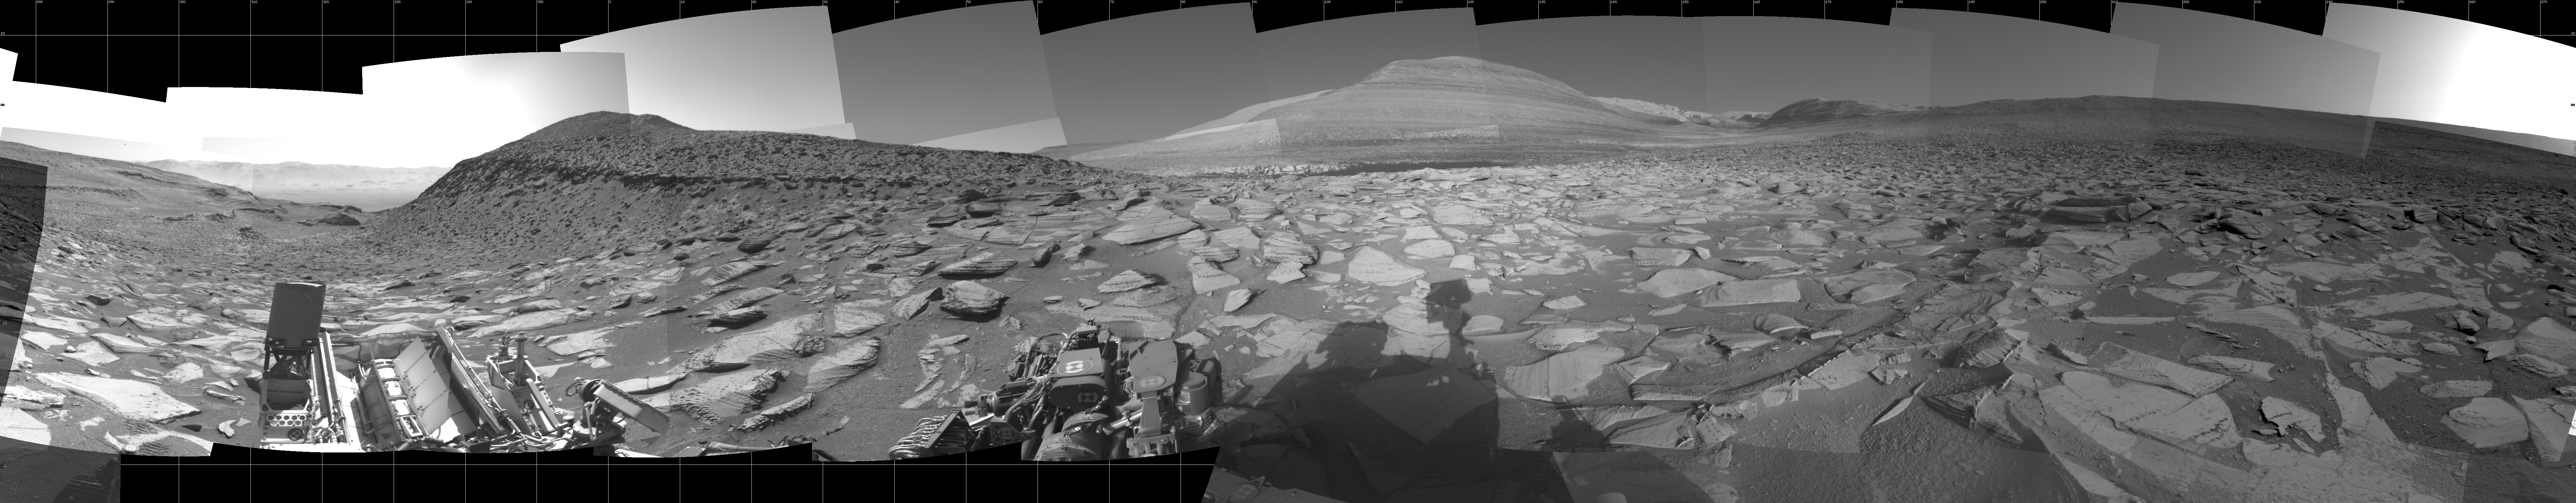

Curiosity Looks Over the Hill

NASA’s Curiosity Mars rover used its navigation cameras to capture this scene after making a detour around the toughest climb it has ever faced. After the rover struggled to crest a 23-degree slope covered with slippery sand and wheel-sized rocks, the mission decided to drive about 492 feet (150 meters) to a location where the slope was below 15 degrees, and there were fewer rocks and less sand.

This mosaic shows the view ahead as the rover began to ascend the area that was less challenging.

Figure A shows a map with Curiosity’s route; the red dot is where the rover was positioned when it captured this panorama.

The map imagery was provided by the High Resolution Imaging Science Experiment (HiRISE) camera aboard NASA’s Mars Reconnaissance Orbiter (MRO). Each black dot represents one of the rover’s stops after a drive; in the upper left corner is a cluster of dots where the rover struggled to crest the steep slope. After the detour (the right side of the map), Curiosity visited a cluster of impact craters (the pockmarked terrain at the bottom of the map).

Curiosity was built by NASA’s Jet Propulsion Laboratory, which is managed by Caltech in Pasadena, California. JPL leads the mission, along with MRO, on behalf of NASA’s Science Mission Directorate in Washington.

The University of Arizona, in Tucson, operates HiRISE, which was built by Ball Aerospace & Technologies Corp., in Boulder, Colorado. MRO was built by Lockheed Martin Space. JPL manages the Mars Reconnaissance Orbiter Project for NASA’s Science Mission Directorate.

Credit: NASA/JPL-Caltech/USGS-Flagstaff/University of Arizona